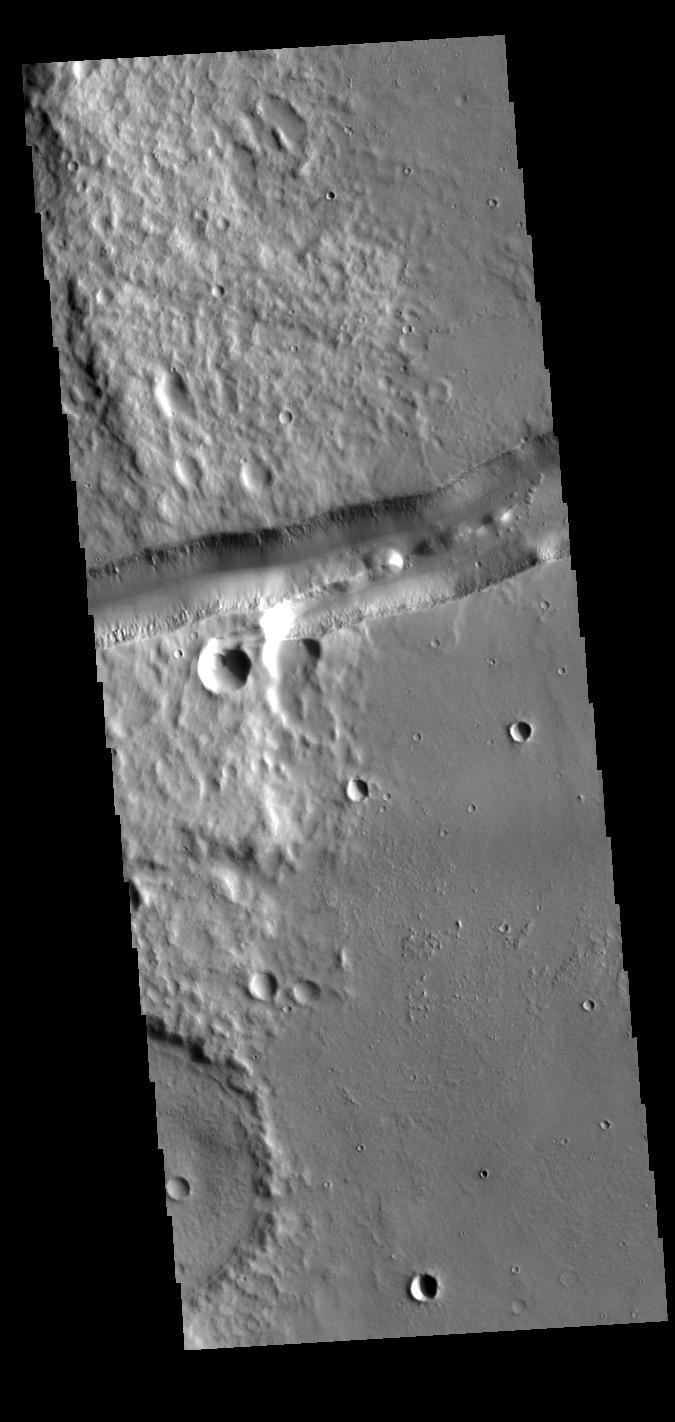

Mangala Fossae

Mangala Fossae is a long linear depression called a graben and was formed by extension of the crust and faulting. When large amounts of pressure or tension are applied to rocks on timescales that are fast enough that the rock cannot respond by deforming, the rock breaks along faults. In the case of a graben, two parallel faults are formed by extension of the crust and the rock in between the faults drops downward into the space created by the extension. Mangala Fossae is 828 km long (514 miles).

Credit: NASA/JPL-Caltech/ASU